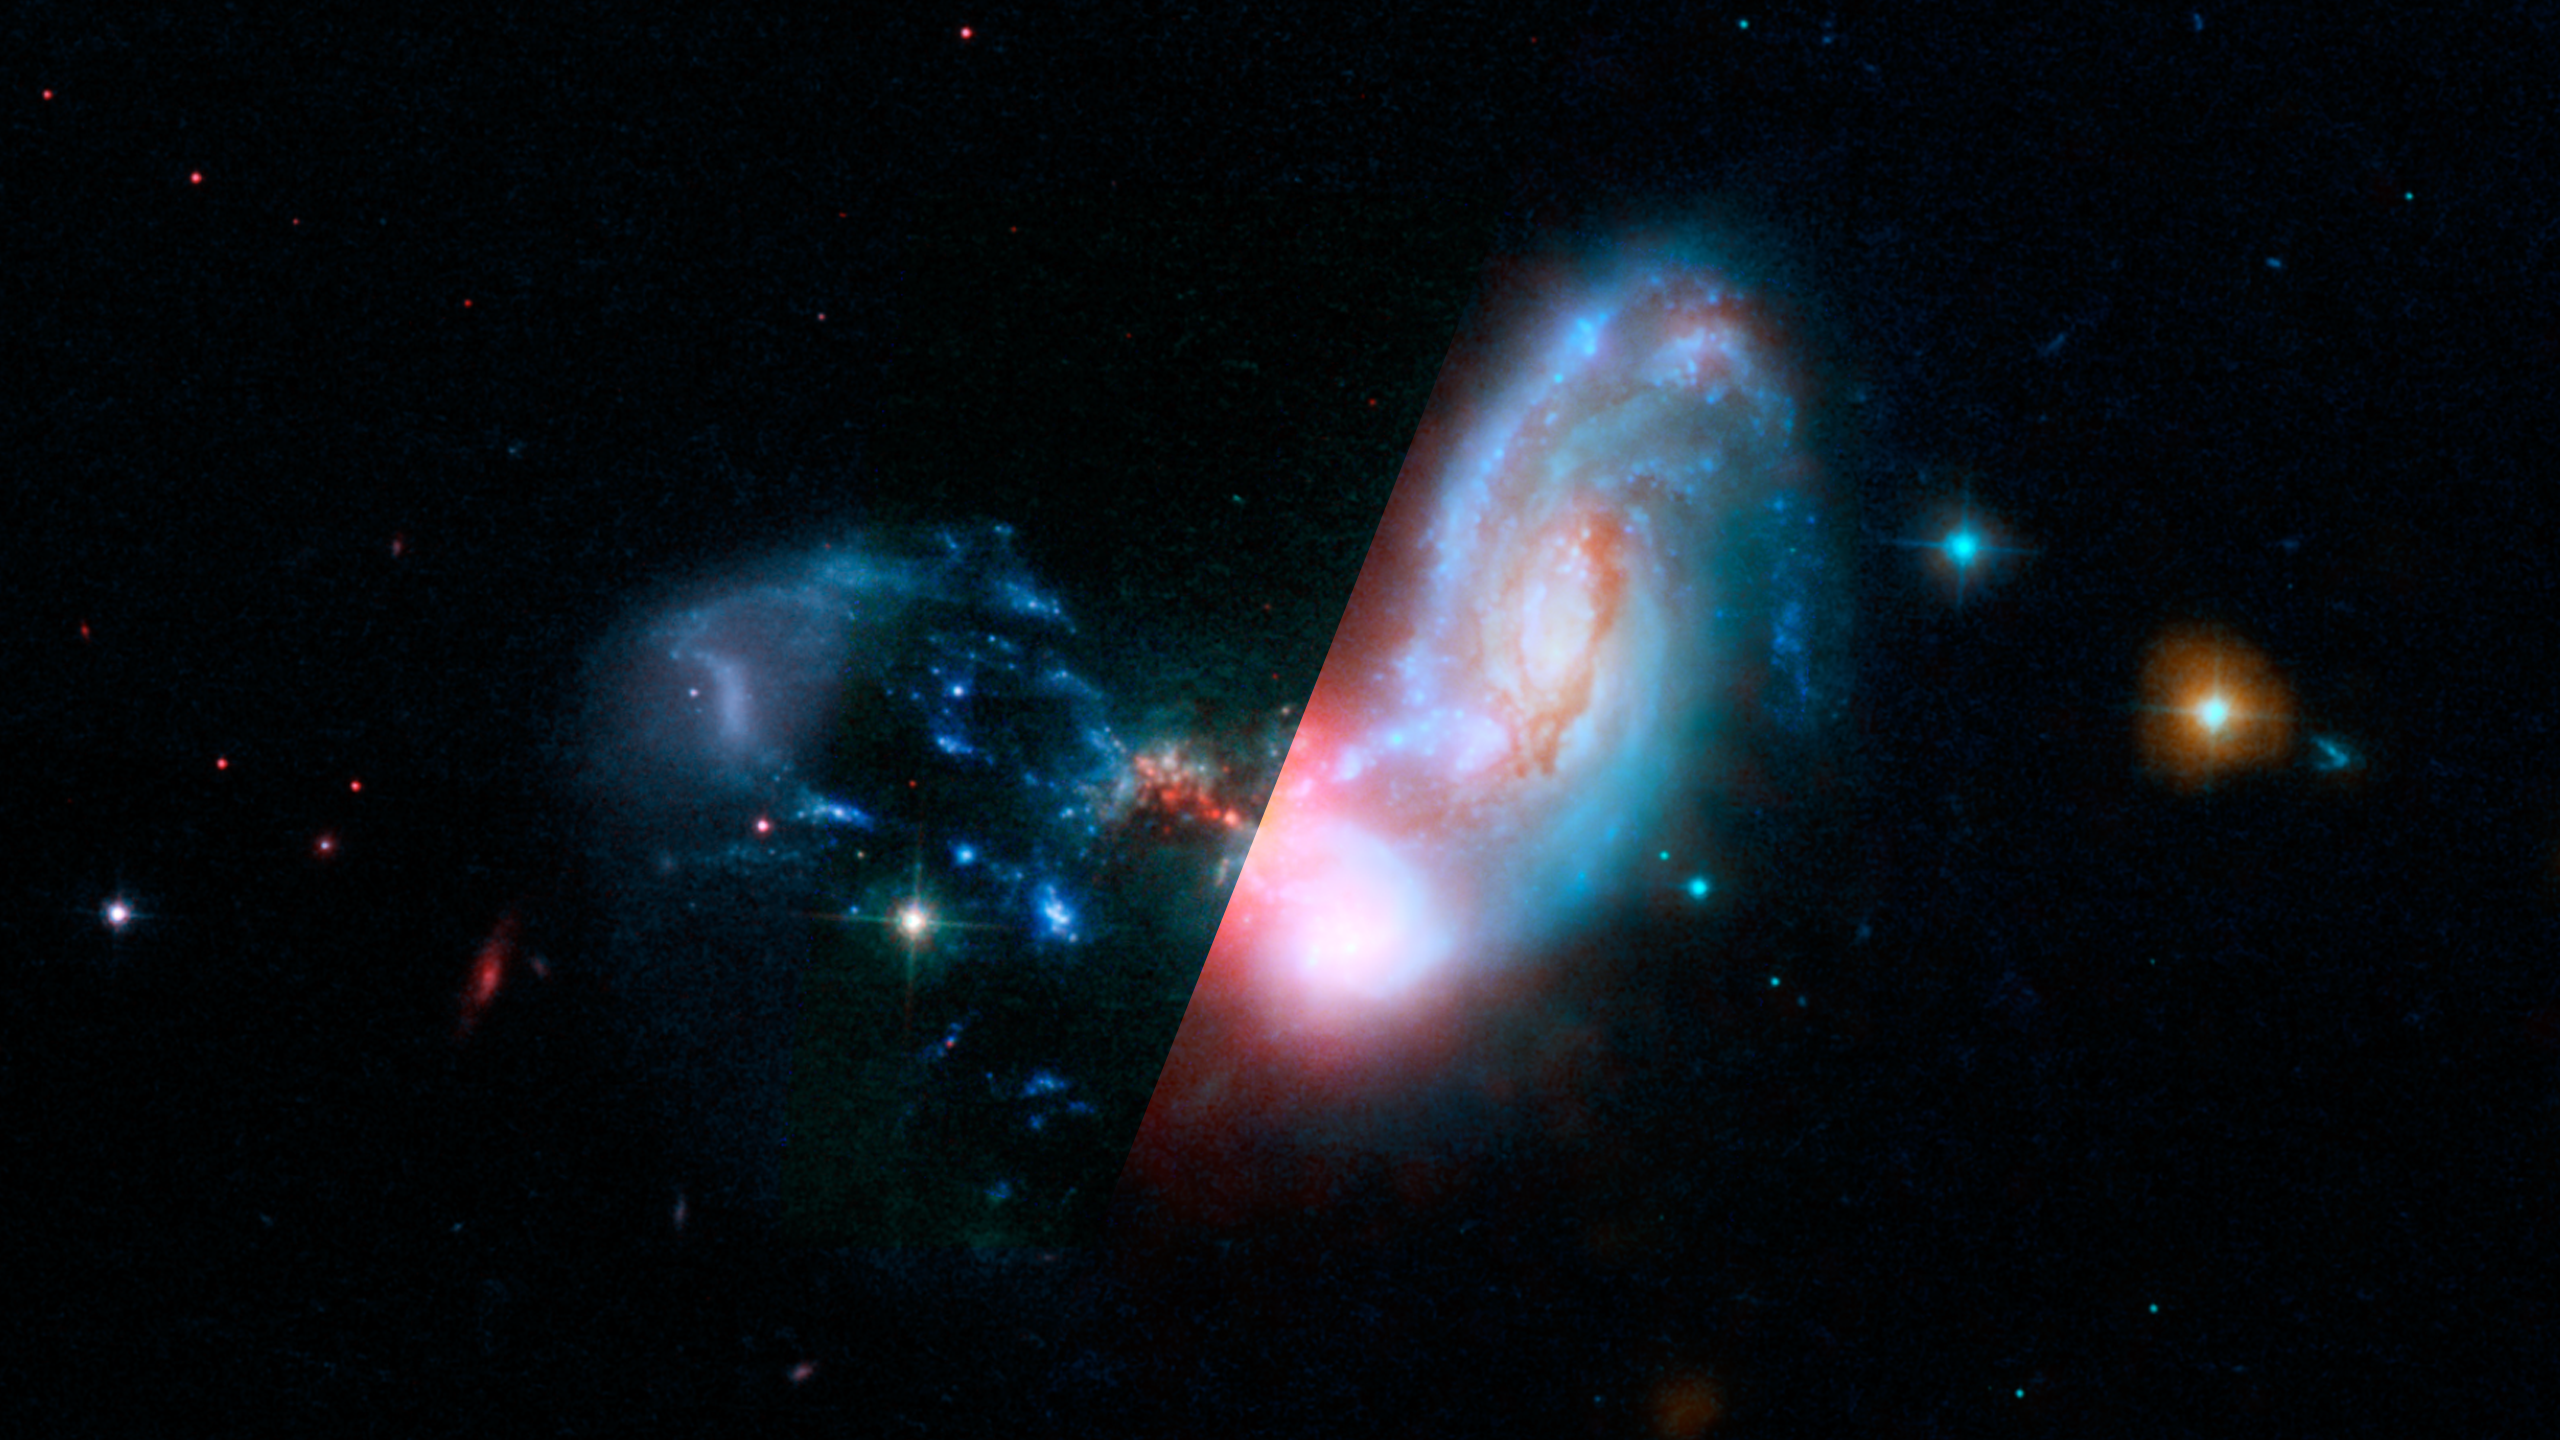

Infrared Universe: Merging Galaxies II ZW 096

When spiral galaxies interact and merge, the process disrupts vast stores of gas. As these gas clouds collide, they clump together and become very dense. This triggers a burst of star formation that churns out baby stars at unprecedented rates. Most of this starburst activity is hidden deep inside dust clouds that form in these dense areas. As the dust blocks the visible light from the hot, young stars, it warms up and glows brightly in the infrared. Adding an infrared layer into the image of this merger shows the starburst like a shining red beacon.

Optical: The merging galaxies are furiously forming stars inside a dark cocoon of dust.

Infrared: Including infrared light (in red) dramatically reveals where stars are forming.
Credit: NASA, JPL-Caltech/STScI H. Inami (SSC/Caltech)

About the Infrared Universe Collection
The human eye can only see visible light, but objects give off a variety of wavelengths of light. To see an object as it truly exists, we would ideally look at its appearance through the full range of the electromagnetic spectrum. Telescopes show us objects as they appear emitting different energies of light, with each wavelength conveying unique information about the object. The Webb Space Telescope will study infrared light from celestial objects with much greater clarity and sensitivity than ever before. Explore the Infrared Universe. Adapted from Cool Cosmos by IPAC, with additional contributions from Bruno Merin and Miguel Merin (Pludo).

Credit: Video: NASA, ESA, Gregory Bacon (STScI)